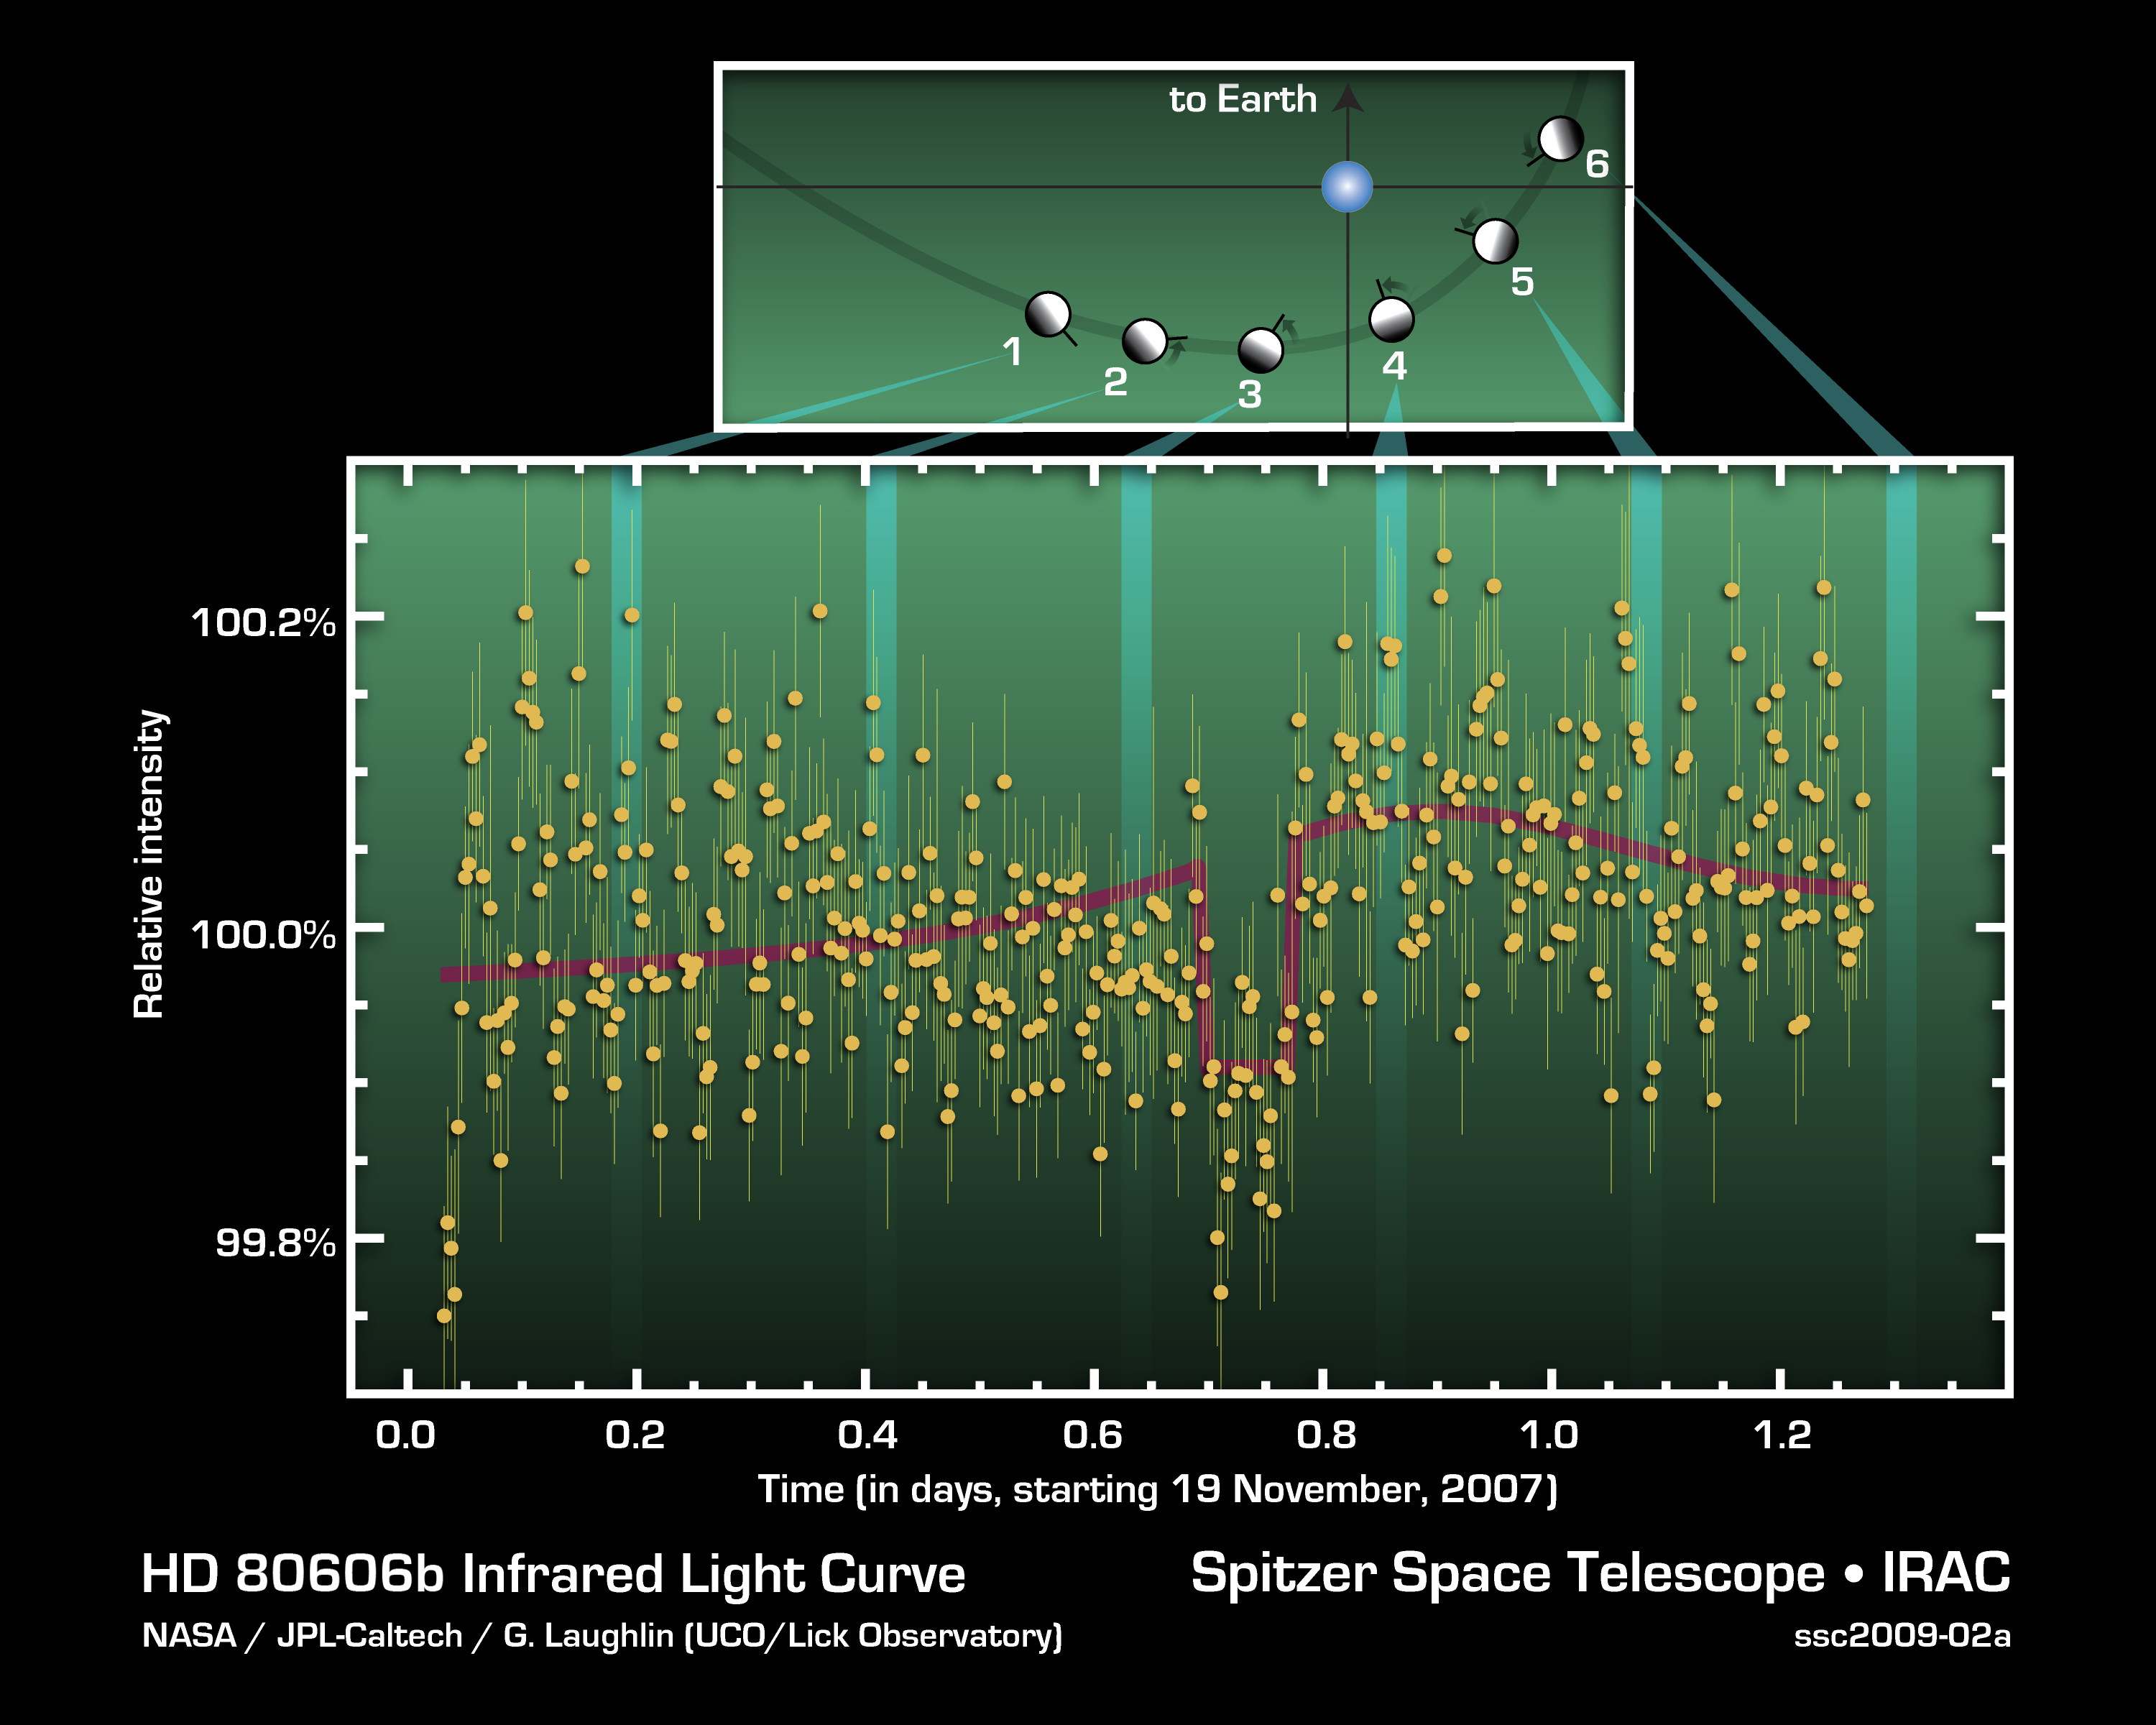

Exoplanet HD 80606b Infrared Light Curve

This figure charts 30 hours of observations taken by NASA's Spitzer Space Telescope of a strongly irradiated exoplanet (an planet orbiting a star beyond our own). Spitzer measured changes in the planet's heat, or infrared light.

The lower graph shows precise measurements of infrared light with a wavelength of 8 microns coming from the HD 80606 stellar system. The system consists of a sun-like star and a planetary companion on an extremely eccentric, comet-like orbit. The geometry of the planet-star encounter is shown in the upper part of the figure.

As the planet swung through its closest approach to the star, the Spitzer observations indicated that it experienced very rapid heating (as shown by the red curve). Just before close approach, the planet was eclipsed by the star as seen from Earth, allowing astronomers to determine the amount of energy coming from the planet in comparison to the amount coming from the star.

The observations were made in Nov. of 2007, using Spitzer's infrared array camera. They represent a significant first for astronomers, opening the door to studying changes in atmospheric conditions of planets far beyond our own solar system.

Credit: NASA/JPL-Caltech/G. Laughlin (UCD/Lick Observatory)